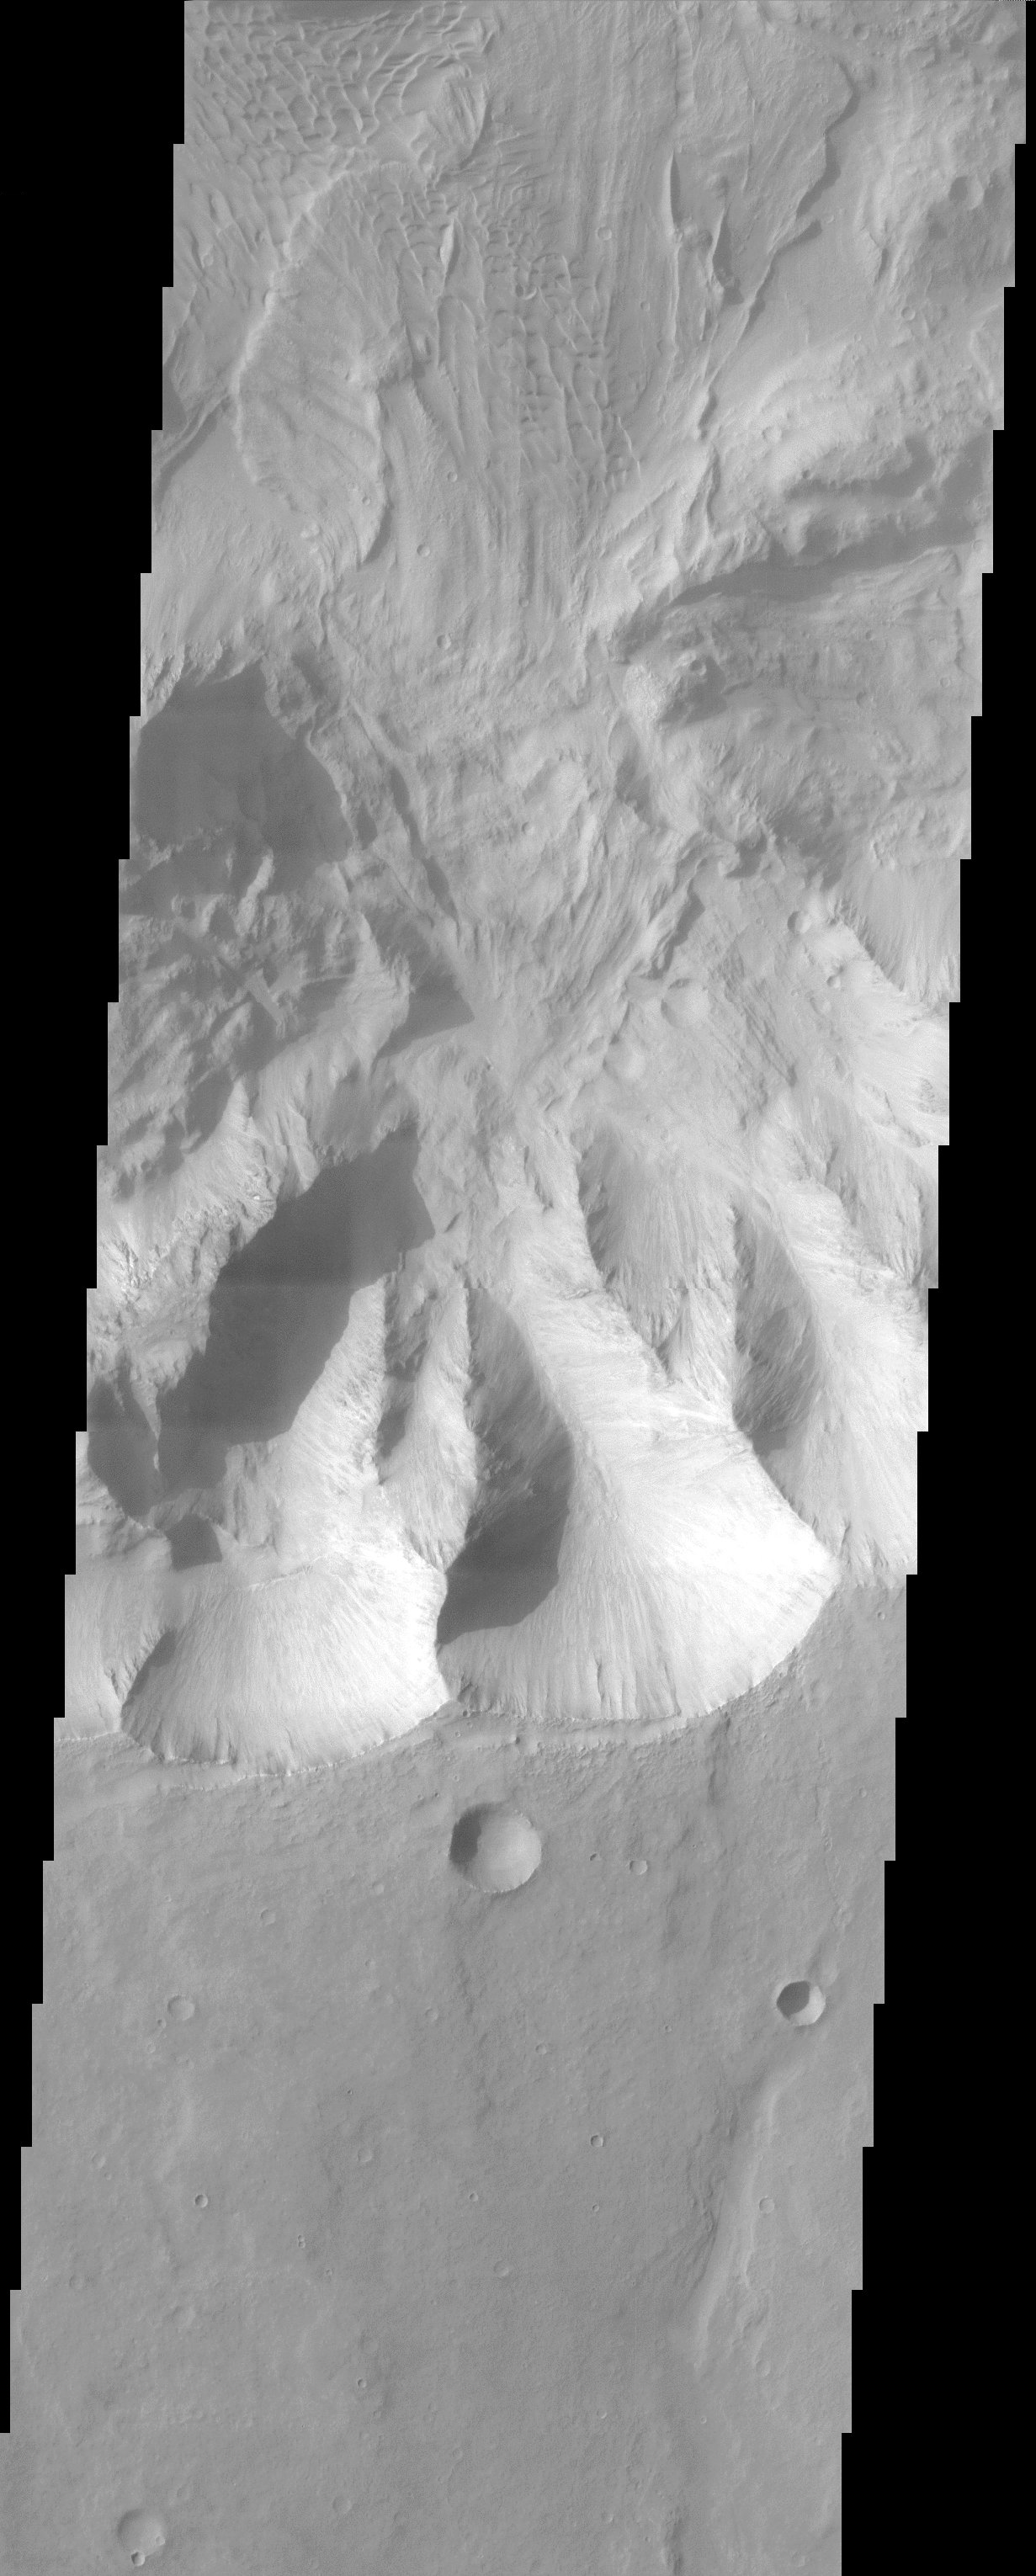

Coprates Chasma Landslide

Coprates Chasma comprises the central portion of the Valles Marineris canyon system complex. This image of the southern wall of Coprates Chasma contains a landslide deposit with dunes over portions of slide. Landslides have very characteristic morphologies on Earth, which they also display on Mars. These morphologies include a distinctive escarpment at the uppermost part of the landslide–called a head scarp (seen at the bottom of this image), a down-dropped block of material below that escarpment that dropped almost vertically, and a deposit of debris that moved away from the escarpment at high speed. In this example, the wall rock displayed in the upper part of the cliff contains spurs and chutes created by differing amounts of erosion. The actual landslide deposit is delineated by its fan-shape and lobate margins. The dunes subsequently marched upon the landslide deposit.

Note: this THEMIS visual image has not been radiometrically nor geometrically calibrated for this preliminary release. An empirical correction has been performed to remove instrumental effects. A linear shift has been applied in the cross-track and down-track direction to approximate spacecraft and planetary motion. Fully calibrated and geometrically projected images will be released through the Planetary Data System in accordance with Project policies at a later time.

NASA’s Jet Propulsion Laboratory manages the 2001 Mars Odyssey mission for NASA’s Office of Space Science, Washington, D.C. The Thermal Emission Imaging System (THEMIS) was developed by Arizona State University, Tempe, in collaboration with Raytheon Santa Barbara Remote Sensing. The THEMIS investigation is led by Dr. Philip Christensen at Arizona State University. Lockheed Martin Astronautics, Denver, is the prime contractor for the Odyssey project, and developed and built the orbiter. Mission operations are conducted jointly from Lockheed Martin and from JPL, a division of the California Institute of Technology in Pasadena.

Credit: NASA/JPL/Arizona State University